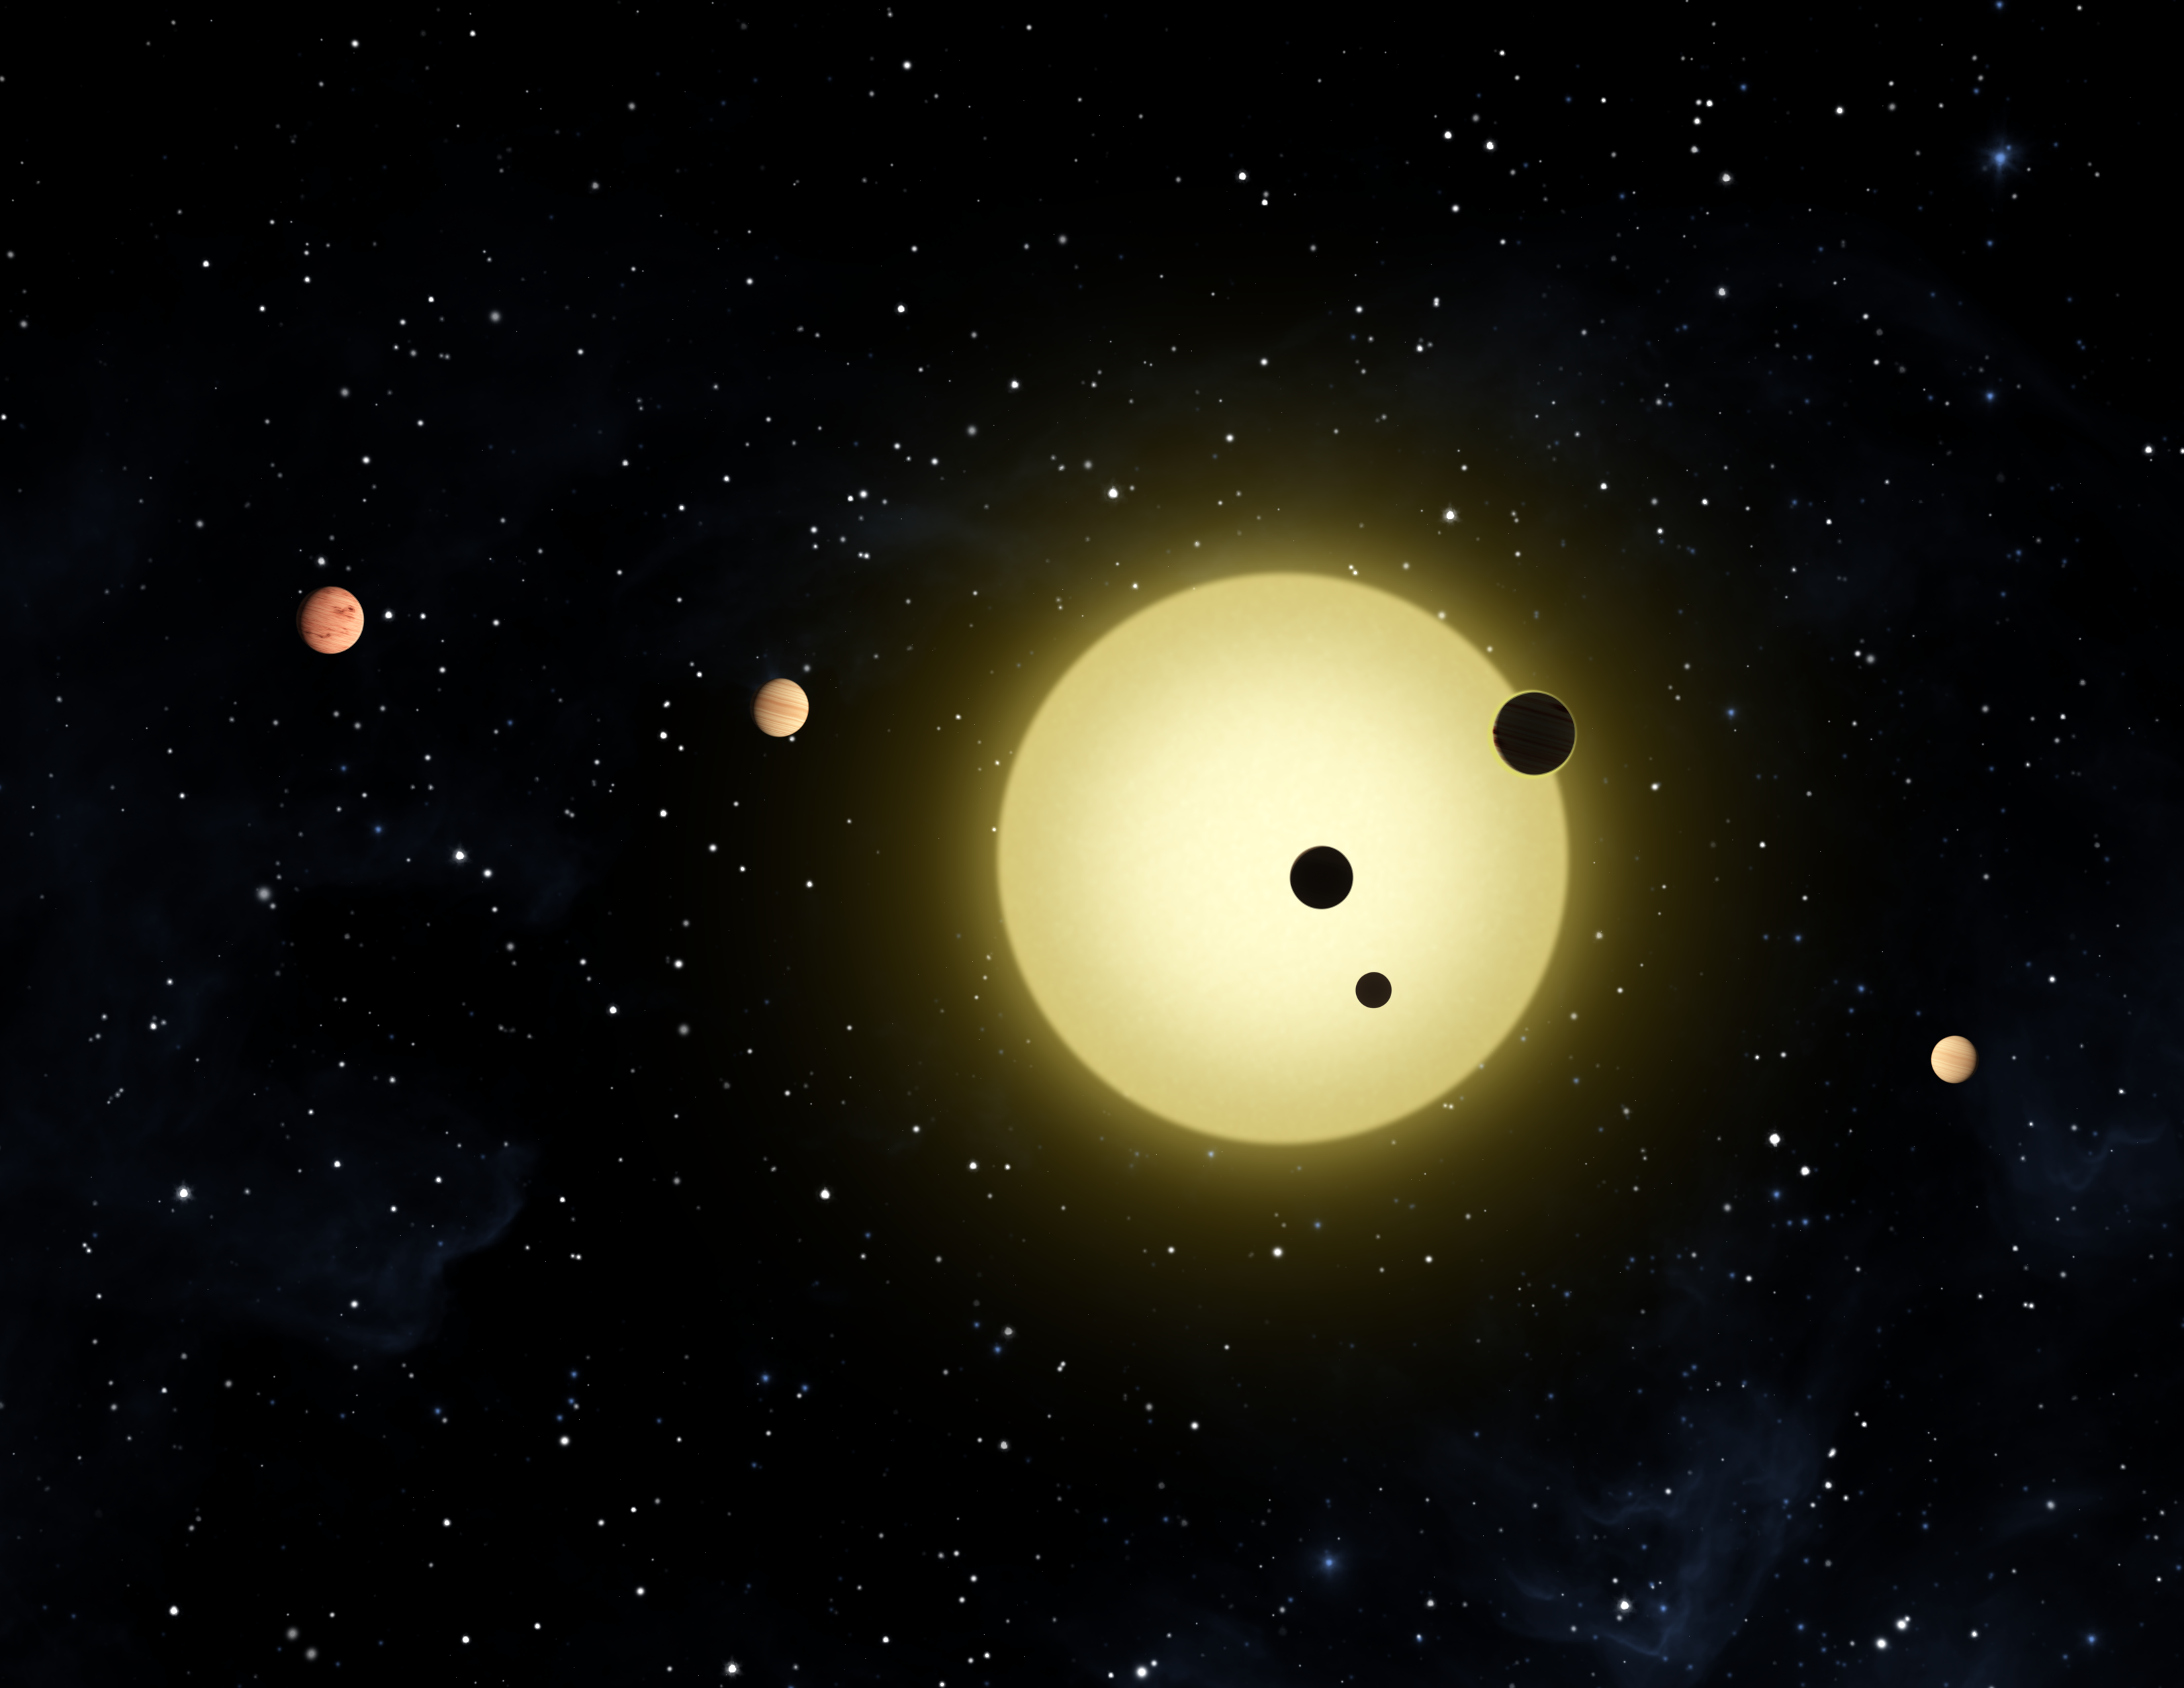

Kepler-11 Planetary System (Artist Concept)

This artist’s concept shows Kepler-11 — the most tightly packed planetary system yet discovered.

About the Movie
The star appears to blink in a pattern. It dims like clockwork as six “hands” of differing size orbit around it at different rates. Kepler-11 dims when its six orbiting planets cross between it and the Kepler spacecraft. Calculations show the planets are nested in circular orbits that lie in almost the same plane.

Credit: NASA/Ames/JPL-Caltech